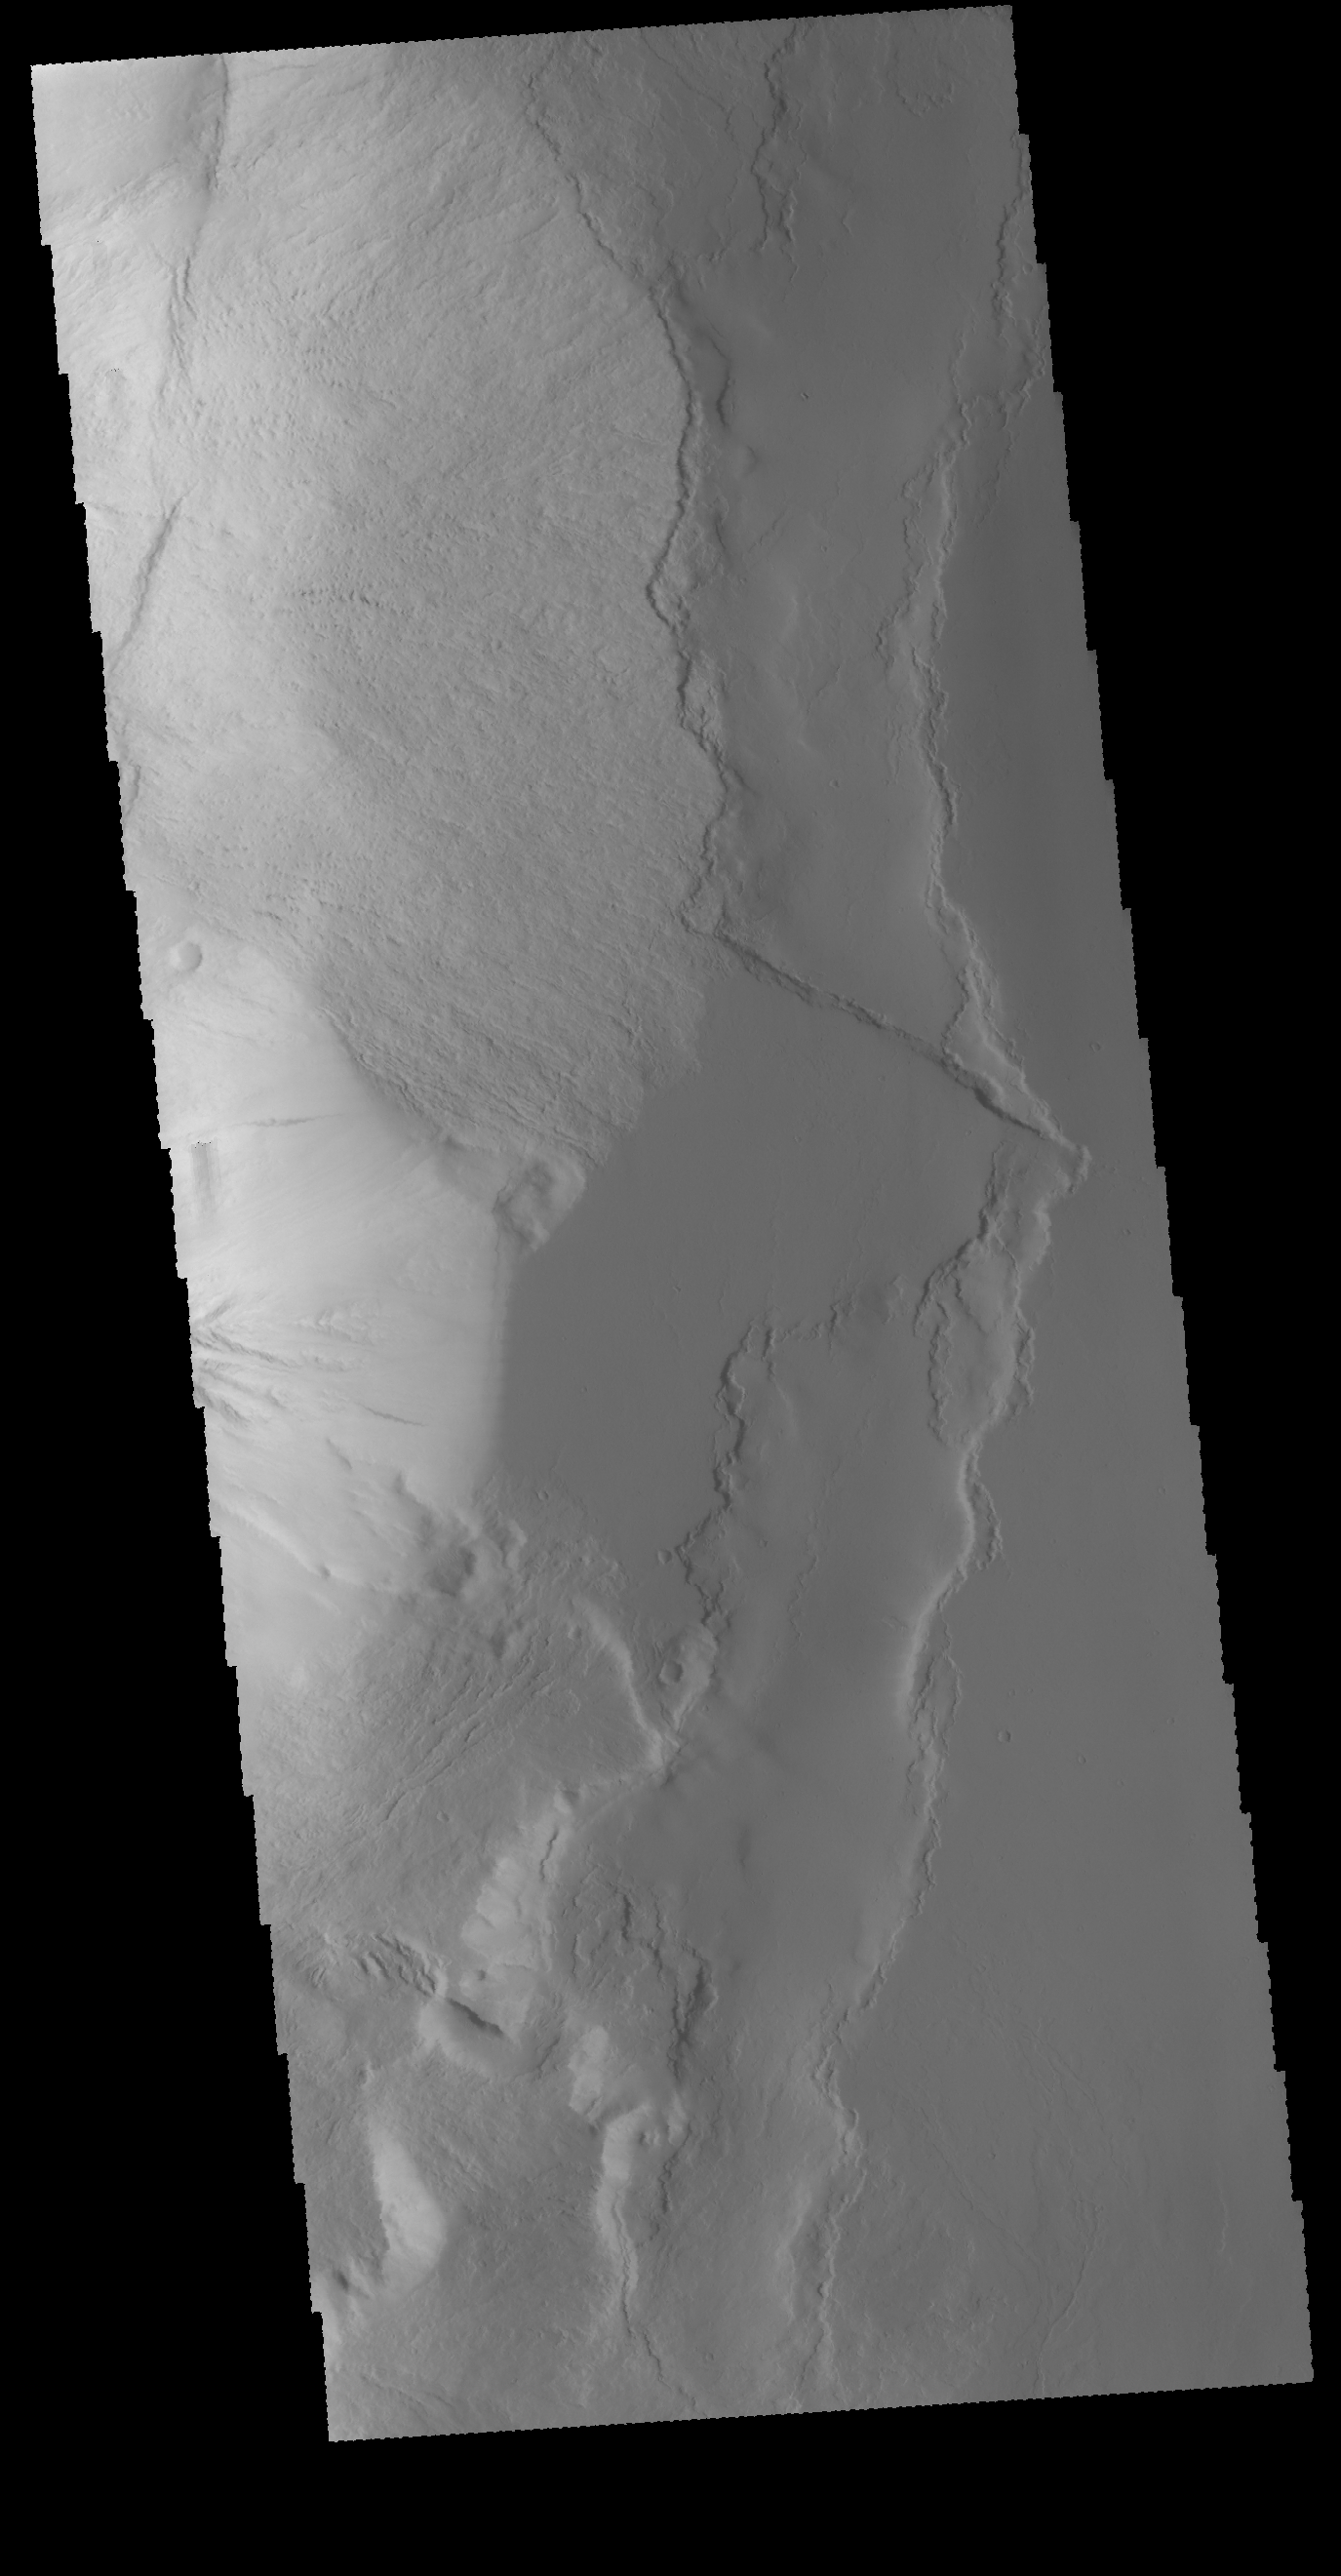

Olympus Rupes

Today’s VIS image covers part of Olympus Rupes, the steep escarpment at the edge of Olympus Mons. The left side of the image is the flank of the volcano, the right side is the surrounding volcanic plains. The difference in elevation from the top of the escarpment to the bottom can be as much as 8 kilometers.

Credit: NASA/JPL-Caltech/ASU